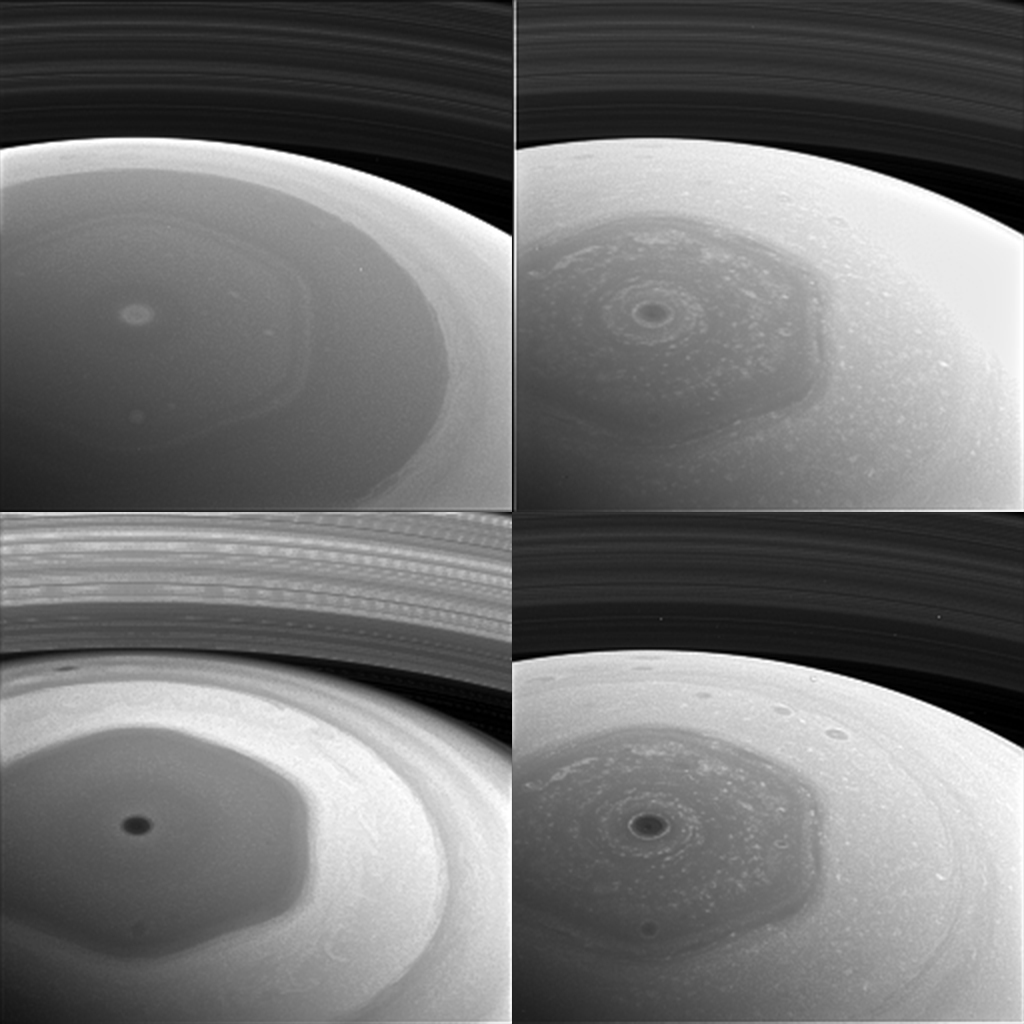

Saturnian Hexagon Collage

This collage of images from NASA’s Cassini spacecraft shows Saturn’s northern hemisphere and rings as viewed with four different spectral filters. Each filter is sensitive to different wavelengths of light and reveals clouds and hazes at different altitudes.

Clockwise from top left, the filters used are sensitive to violet (420 nanometers), red (648 nanometers), near-infrared (728 nanometers) and infrared (939 nanometers) light.

The image was taken with the Cassini spacecraft wide-angle camera on Dec. 2, 2016, at a distance of about 400,000 miles (640,000 kilometers) from Saturn. Image scale is 95 miles (153 kilometers) per pixel.

The images have been enlarged by a factor of two. The original versions of these images, as sent by the spacecraft, have a size of 256 pixels by 256 pixels. Cassini’s images are sometimes planned to be compressed to smaller sizes due to data storage limitations on the spacecraft, or to allow a larger number of images to be taken than would otherwise be possible.

These images were obtained about two days before its first close pass by the outer edges of Saturn’s main rings during its penultimate mission phase.

The Cassini mission is a cooperative project of NASA, ESA (the European Space Agency) and the Italian Space Agency. The Jet Propulsion Laboratory, a division of the California Institute of Technology in Pasadena, manages the mission for NASA’s Science Mission Directorate, Washington. The Cassini orbiter and its two onboard cameras were designed, developed and assembled at JPL. The imaging operations center is based at the Space Science Institute in Boulder, Colorado.

Credit: NASA/JPL-Caltech/Space Science Institute